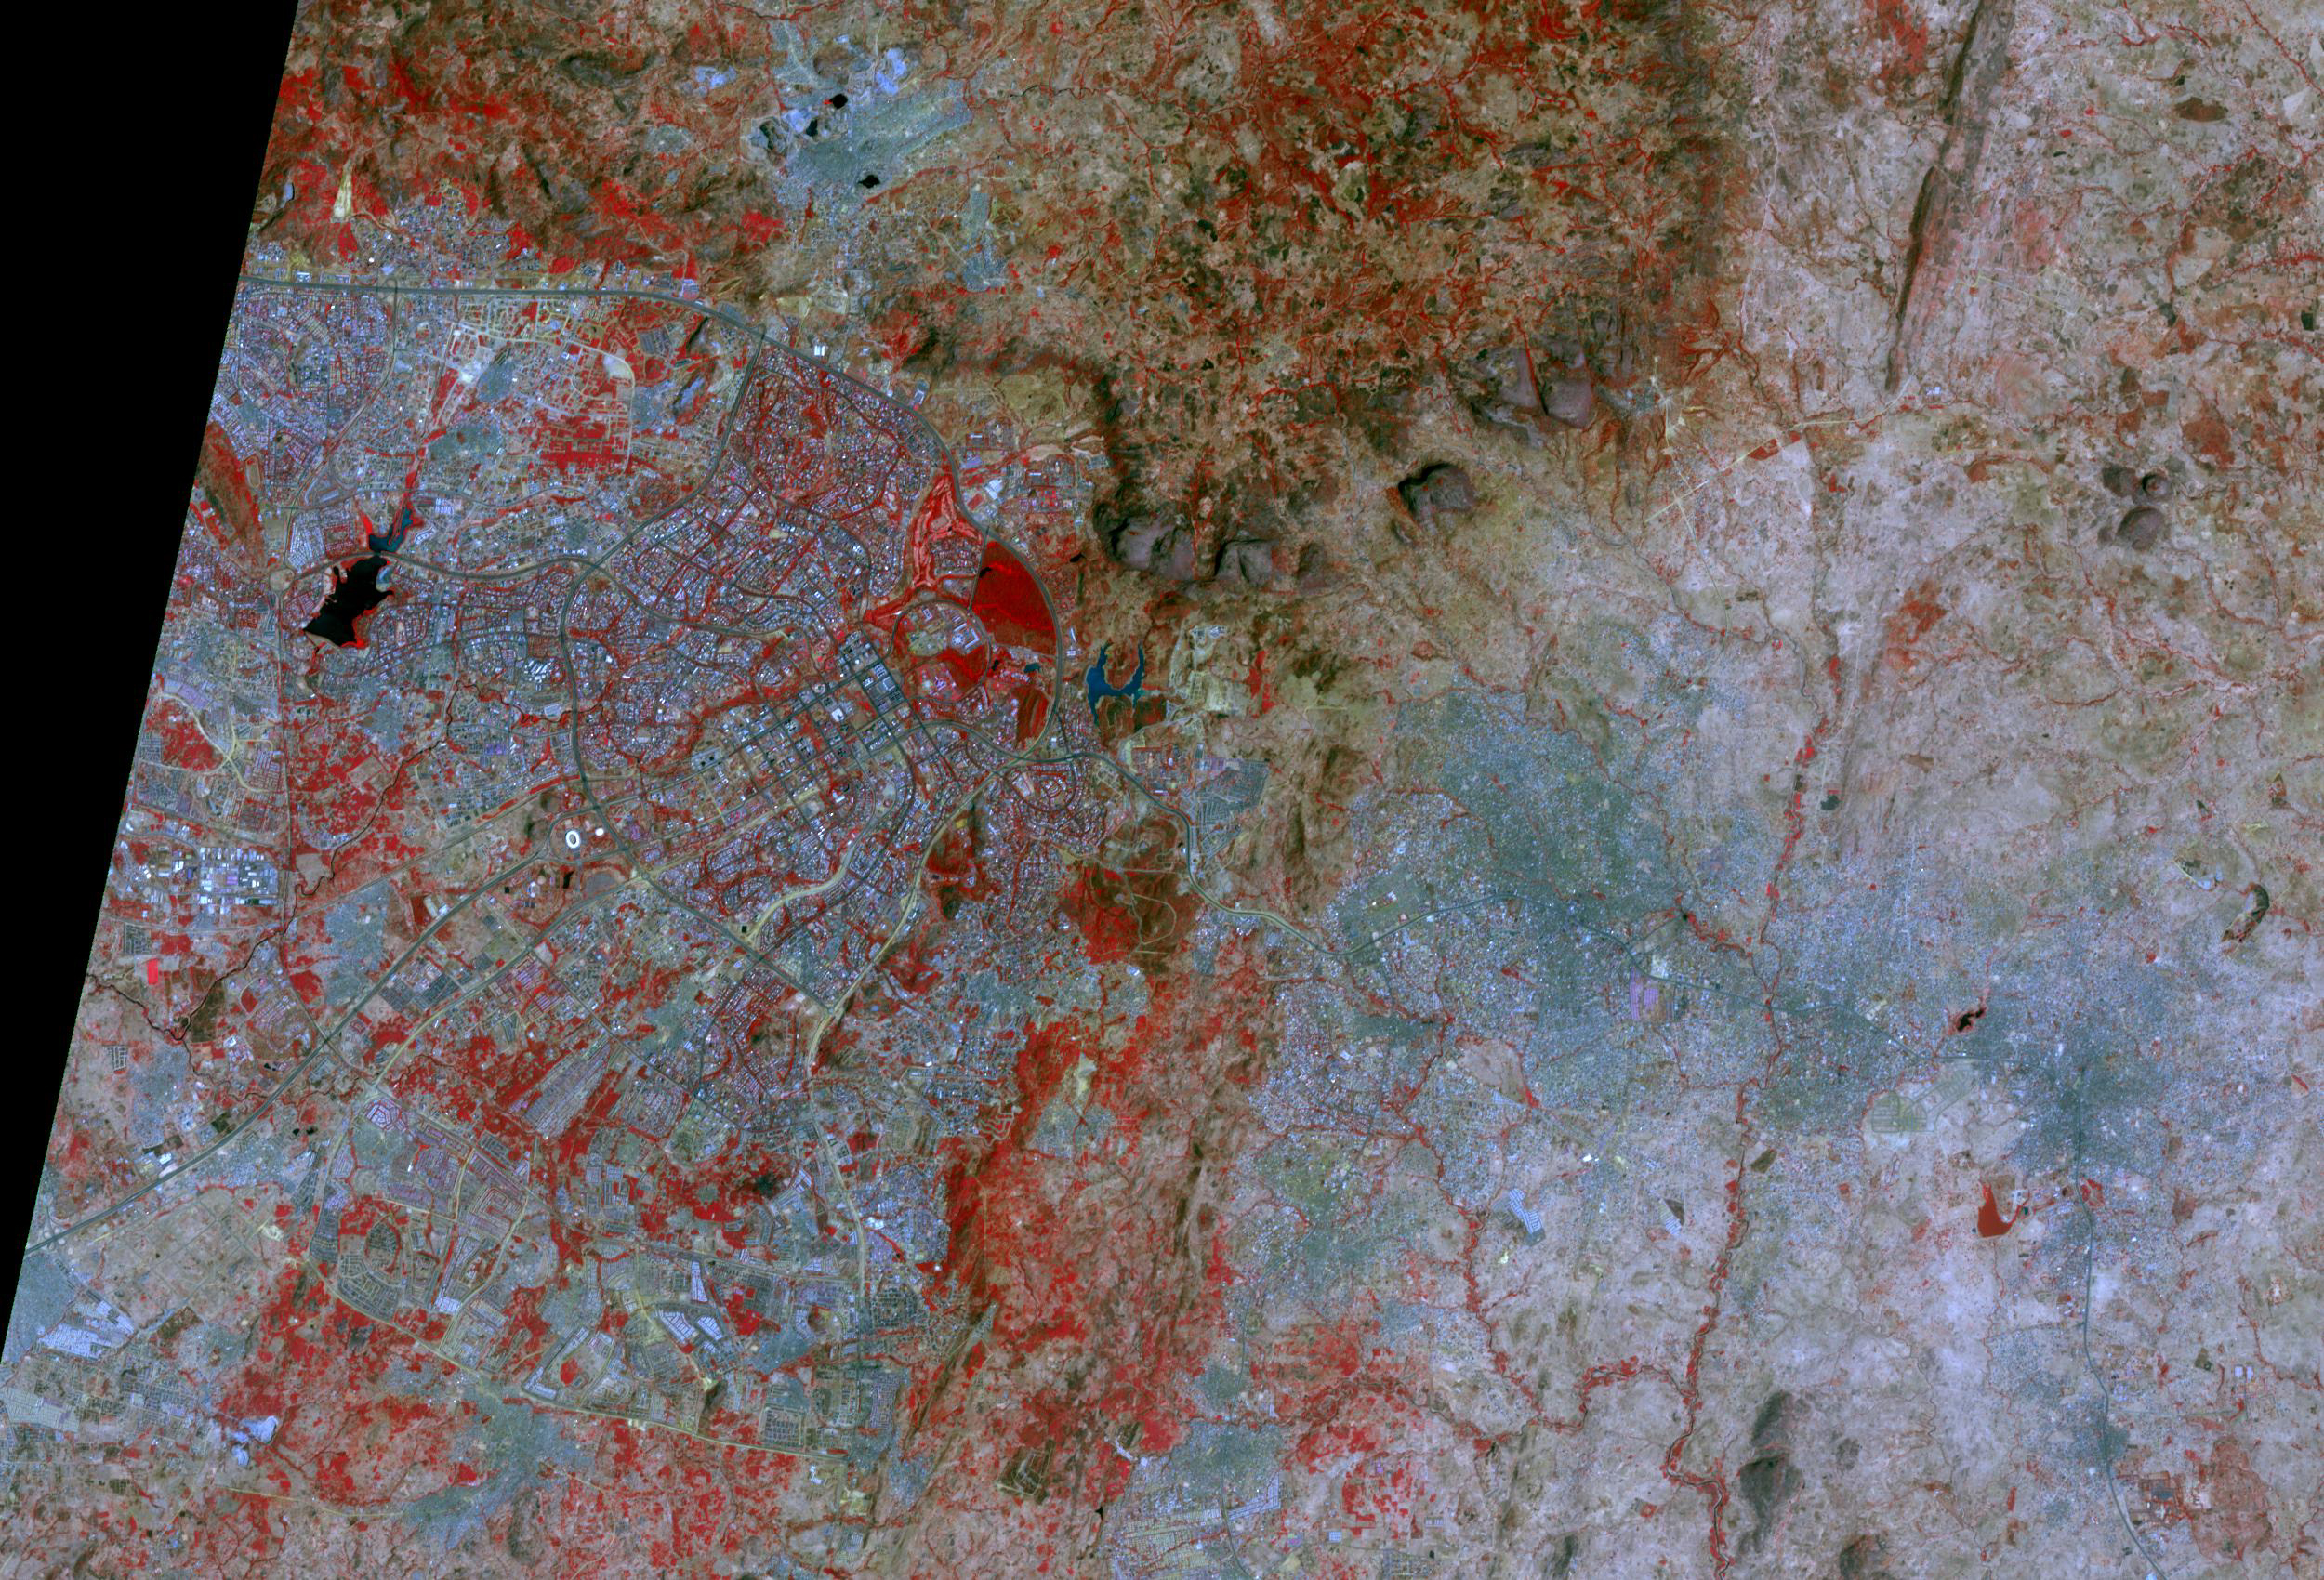

Abuja, Nigeria, 2021

Abuja, Nigeria, 2003

Abuja, the capital of Nigeria, is one of the fastest growing cities in Africa. It was developed as a planned city, replacing Lagos, the country’s most populous city, as the capital in 1991. By 2000, the population was about 800,000; by 2020, the city, and its adjoining urban area of Karu to the east, had grown to over 6 million. The images were acquired December 2, 2003 and March 5, 2021. They are located at 9.1 degrees north, 7.5 degrees east, and cover an area of 25.5 by 37.5 km.

With its 14 spectral bands from the visible to the thermal infrared wavelength region and its high spatial resolution of about 50 to 300 feet (15 to 90 meters), ASTER images Earth to map and monitor the changing surface of our planet. ASTER is one of five Earth-observing instruments launched Dec. 18, 1999, on Terra. The instrument was built by Japan’s Ministry of Economy, Trade and Industry. A joint U.S./Japan science team is responsible for validation and calibration of the instrument and data products.

The broad spectral coverage and high spectral resolution of ASTER provides scientists in numerous disciplines with critical information for surface mapping and monitoring of dynamic conditions and temporal change. Example applications are monitoring glacial advances and retreats; monitoring potentially active volcanoes; identifying crop stress; determining cloud morphology and physical properties; wetlands evaluation; thermal pollution monitoring; coral reef degradation; surface temperature mapping of soils and geology; and measuring surface heat balance.

The U.S. science team is located at NASA’s Jet Propulsion Laboratory in Pasadena, Calif. The Terra mission is part of NASA’s Science Mission Directorate, Washington.

Credit: NASA/METI/AIST/Japan Space Systems, and U.S./Japan ASTER Science Team